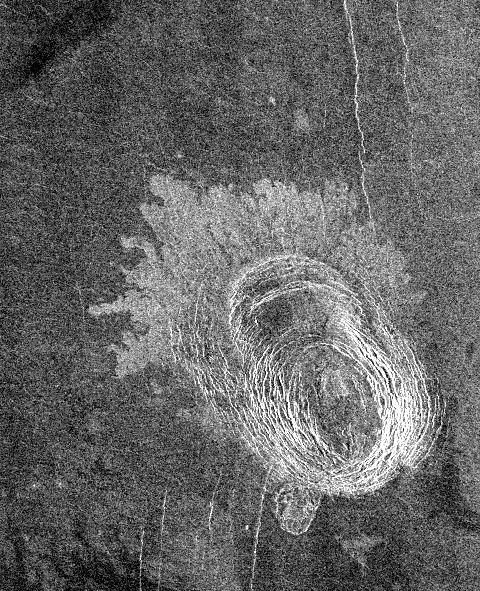

Venus – Sag Caldera ‘Sachs Patera

This image of Sachs Patera on Venus is centered at 49 degrees north, 334 degrees east. Defined as a sag-caldera, Sachs is an elliptical depression 130 meters (81 feet) in depth, spanning 40 kilometers (25 miles) in width along its longest axis. The morphology implies that a chamber of molten material drained and collapsed, forming a depression surrounded by concentric scarps spaced 2-to-5 kilometers (1.2- to-3 miles) apart. The arc-shaped set of scarps, extending out to the north from the prominent ellipse, is evidence for a separate episode of withdrawal; the small lobe-shaped extension to the southwest may represent an additional event. Solidified lava flows 10-to-25 kilometers (6-to-16 miles) long, give the caldera its flower-like appearance. The flows are a lighter tone of gray in the radar data because the lava is blockier in texture and consequently returns more radar waves. Much of the lava, which was evacuated from the chamber, probably traveled to other locations underground, while some of it may have surfaced further south. This is unlike calderas on Earth, where a rim of lava builds up in the immediate vicinity of the caldera.

Credit: NASA/JPL